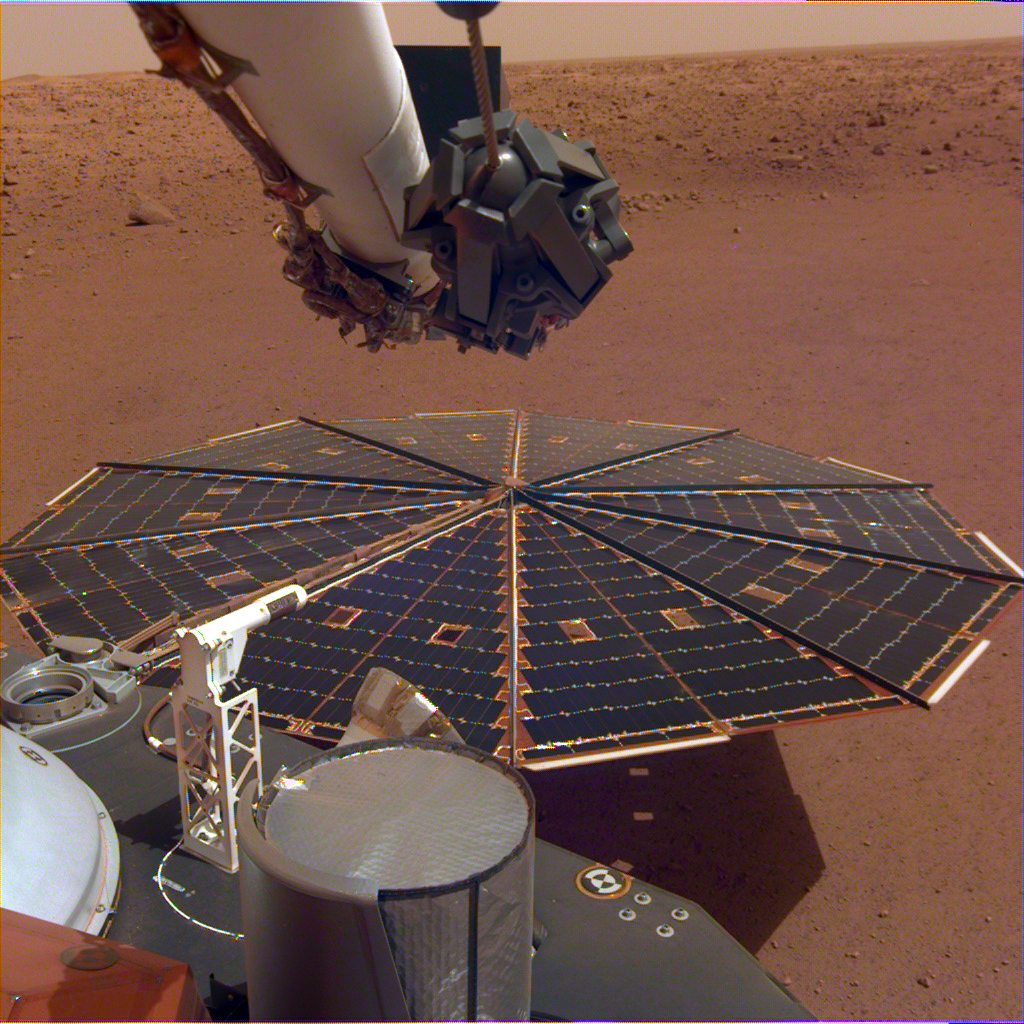

InSight Images a Solar Panel

One of InSight’s 7-foot (2.2 meter) wide solar panels was imaged by the lander’s Instrument Deployment Camera, which is fixed to the elbow of its robotic arm.

JPL manages InSight for NASA’s Science Mission Directorate. InSight is part of NASA’s Discovery Program, managed by the agency’s Marshall Space Flight Center in Huntsville, Alabama.

A number of European partners, including France’s Centre National d’Études Spatiales (CNES) and the German Aerospace Center (DLR), are supporting the InSight mission. CNES, and the Institut de Physique du Globe de Paris (IPGP), provided the SEIS instrument, with significant contributions from the Max Planck Institute for Solar System Research (MPS) in Germany, the Swiss Institute of Technology (ETH) in Switzerland, Imperial College and Oxford University in the United Kingdom, and JPL. DLR provided the HP3 instrument, with significant contributions from the Space Research Center (CBK) of the Polish Academy of Sciences and Astronika in Poland. Spain’s Centro de Astrobiología (CAB) supplied the wind sensors.

Credit: NASA/JPL-Caltech